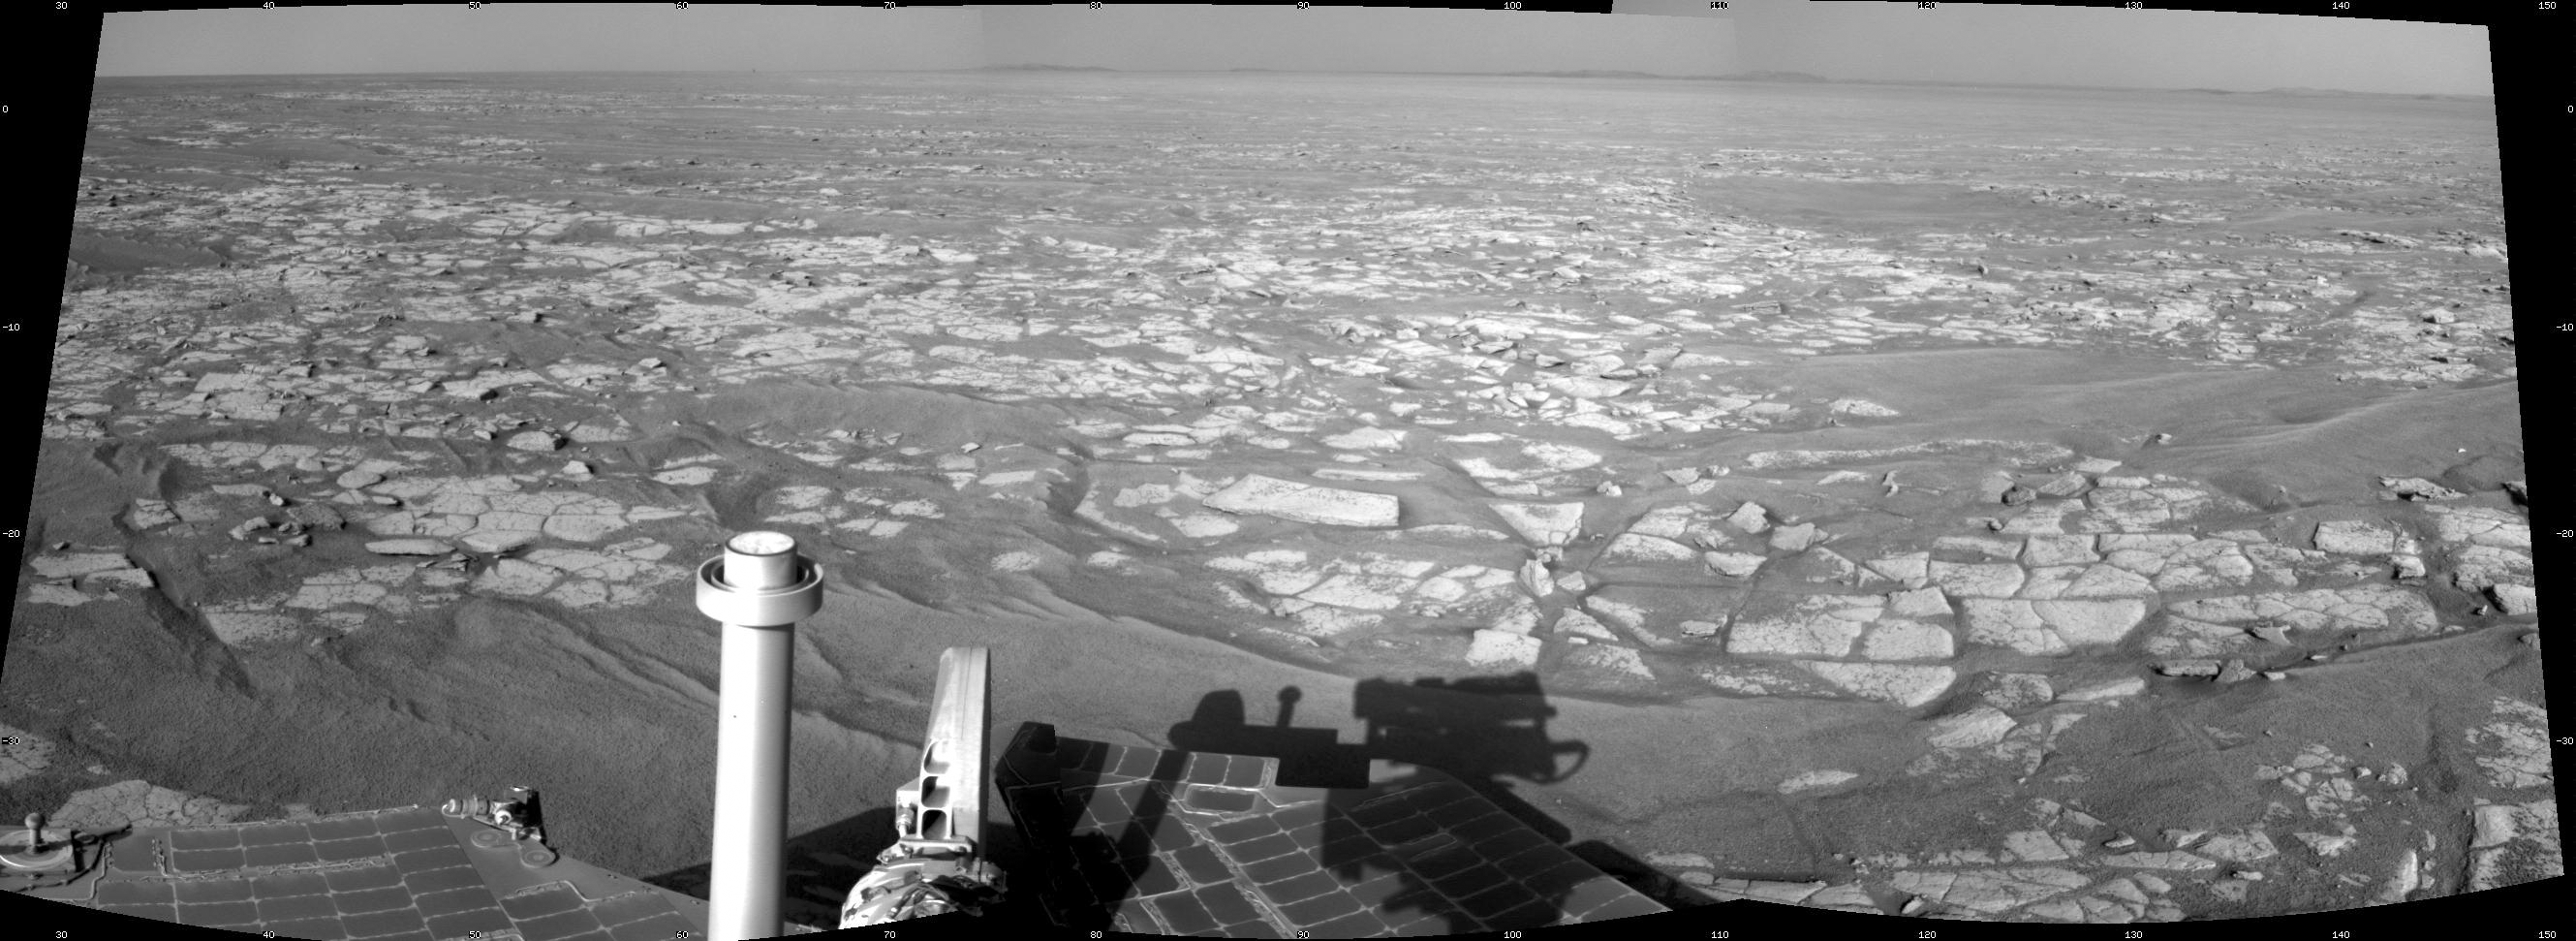

Opportunity’s Eastward View After Sol 2401 Drive

This mosaic of images from the navigation camera on NASA’s Mars Exploration Rover Opportunity shows a 90-degree view centered toward the east following a 122.2-meter (401-foot) drive east-northeastward during the 2,401st Martian day, or sol, of Opportunity’s mission on Mars (Oct. 25, 2010).

The camera took the component images for this mosaic on Sol 2401 after the drive. The terrain includes light-toned bedrock and darker ripples of wind-blown sand. On the following sol, Opportunity drove an additional 93.6 meters (307 feet) toward its long-term destination: the rim of Endeavour Crater. Portions of the rim, still more than 8 kilometers (5 miles) away, are visible in the horizon of this scene. This view is presented as a cylindrical projection.

Credit: NASA/JPL-Caltech